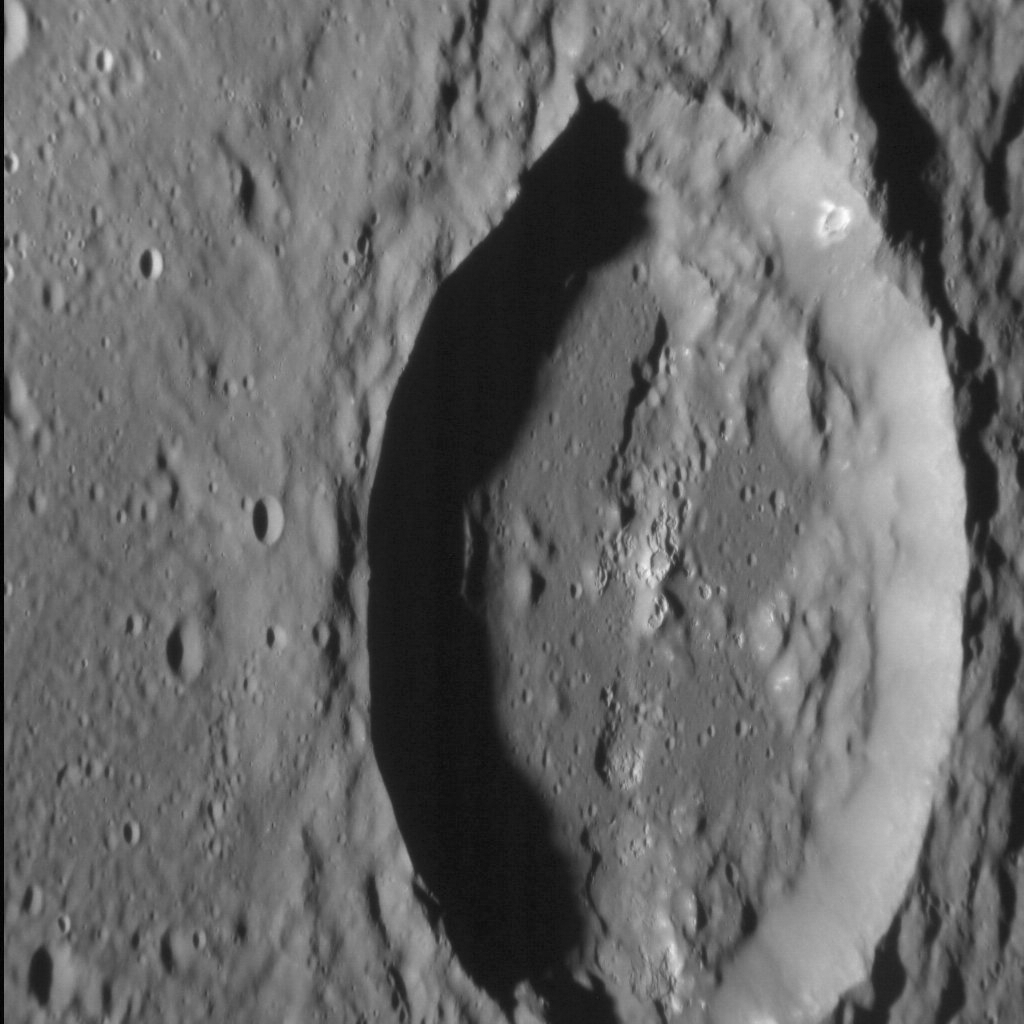

Aksakov Askew

The 173-km-diameter Aksakov basin was named in 2012, and has a prominent peak ring that hosts multiple hollows. A large portion of its peak ring is missing, however, destroyed when the crater in this image was formed. But this crater has interesting features of its own, including wall slumps and hollows on its smooth floor.

This image was acquired as a high-resolution targeted observation. Targeted observations are images of a small area on Mercury’s surface at resolutions much higher than the 200-meter/pixel morphology base map. It is not possible to cover all of Mercury’s surface at this high resolution, but typically several areas of high scientific interest are imaged in this mode each week.

Date acquired: February 12, 2013
Image Mission Elapsed Time (MET): 2952642
Image ID: 3503669
Instrument: Narrow Angle Camera (NAC) of the Mercury Dual Imaging System (MDIS)
Center Latitude: 34.8°
Center Longitude: 280.9° E
Resolution: 37 meters/pixel
Scale: The crater in this image is approximately 40 km (25 mi.) from top to bottom
Incidence Angle: 80.8°
Emission Angle: 52.5°
Phase Angle: 28.3°
(North is down in this image.)

The MESSENGER spacecraft is the first ever to orbit the planet Mercury, and the spacecraft’s seven scientific instruments and radio science investigation are unraveling the history and evolution of the Solar System’s innermost planet. MESSENGER acquired over 150,000 images and extensive other data sets. MESSENGER is capable of continuing orbital operations until early 2015.

For information regarding the use of images, see the MESSENGER image use policy.

Credit: NASA/Johns Hopkins University Applied Physics Laboratory/Carnegie Institution of Washington